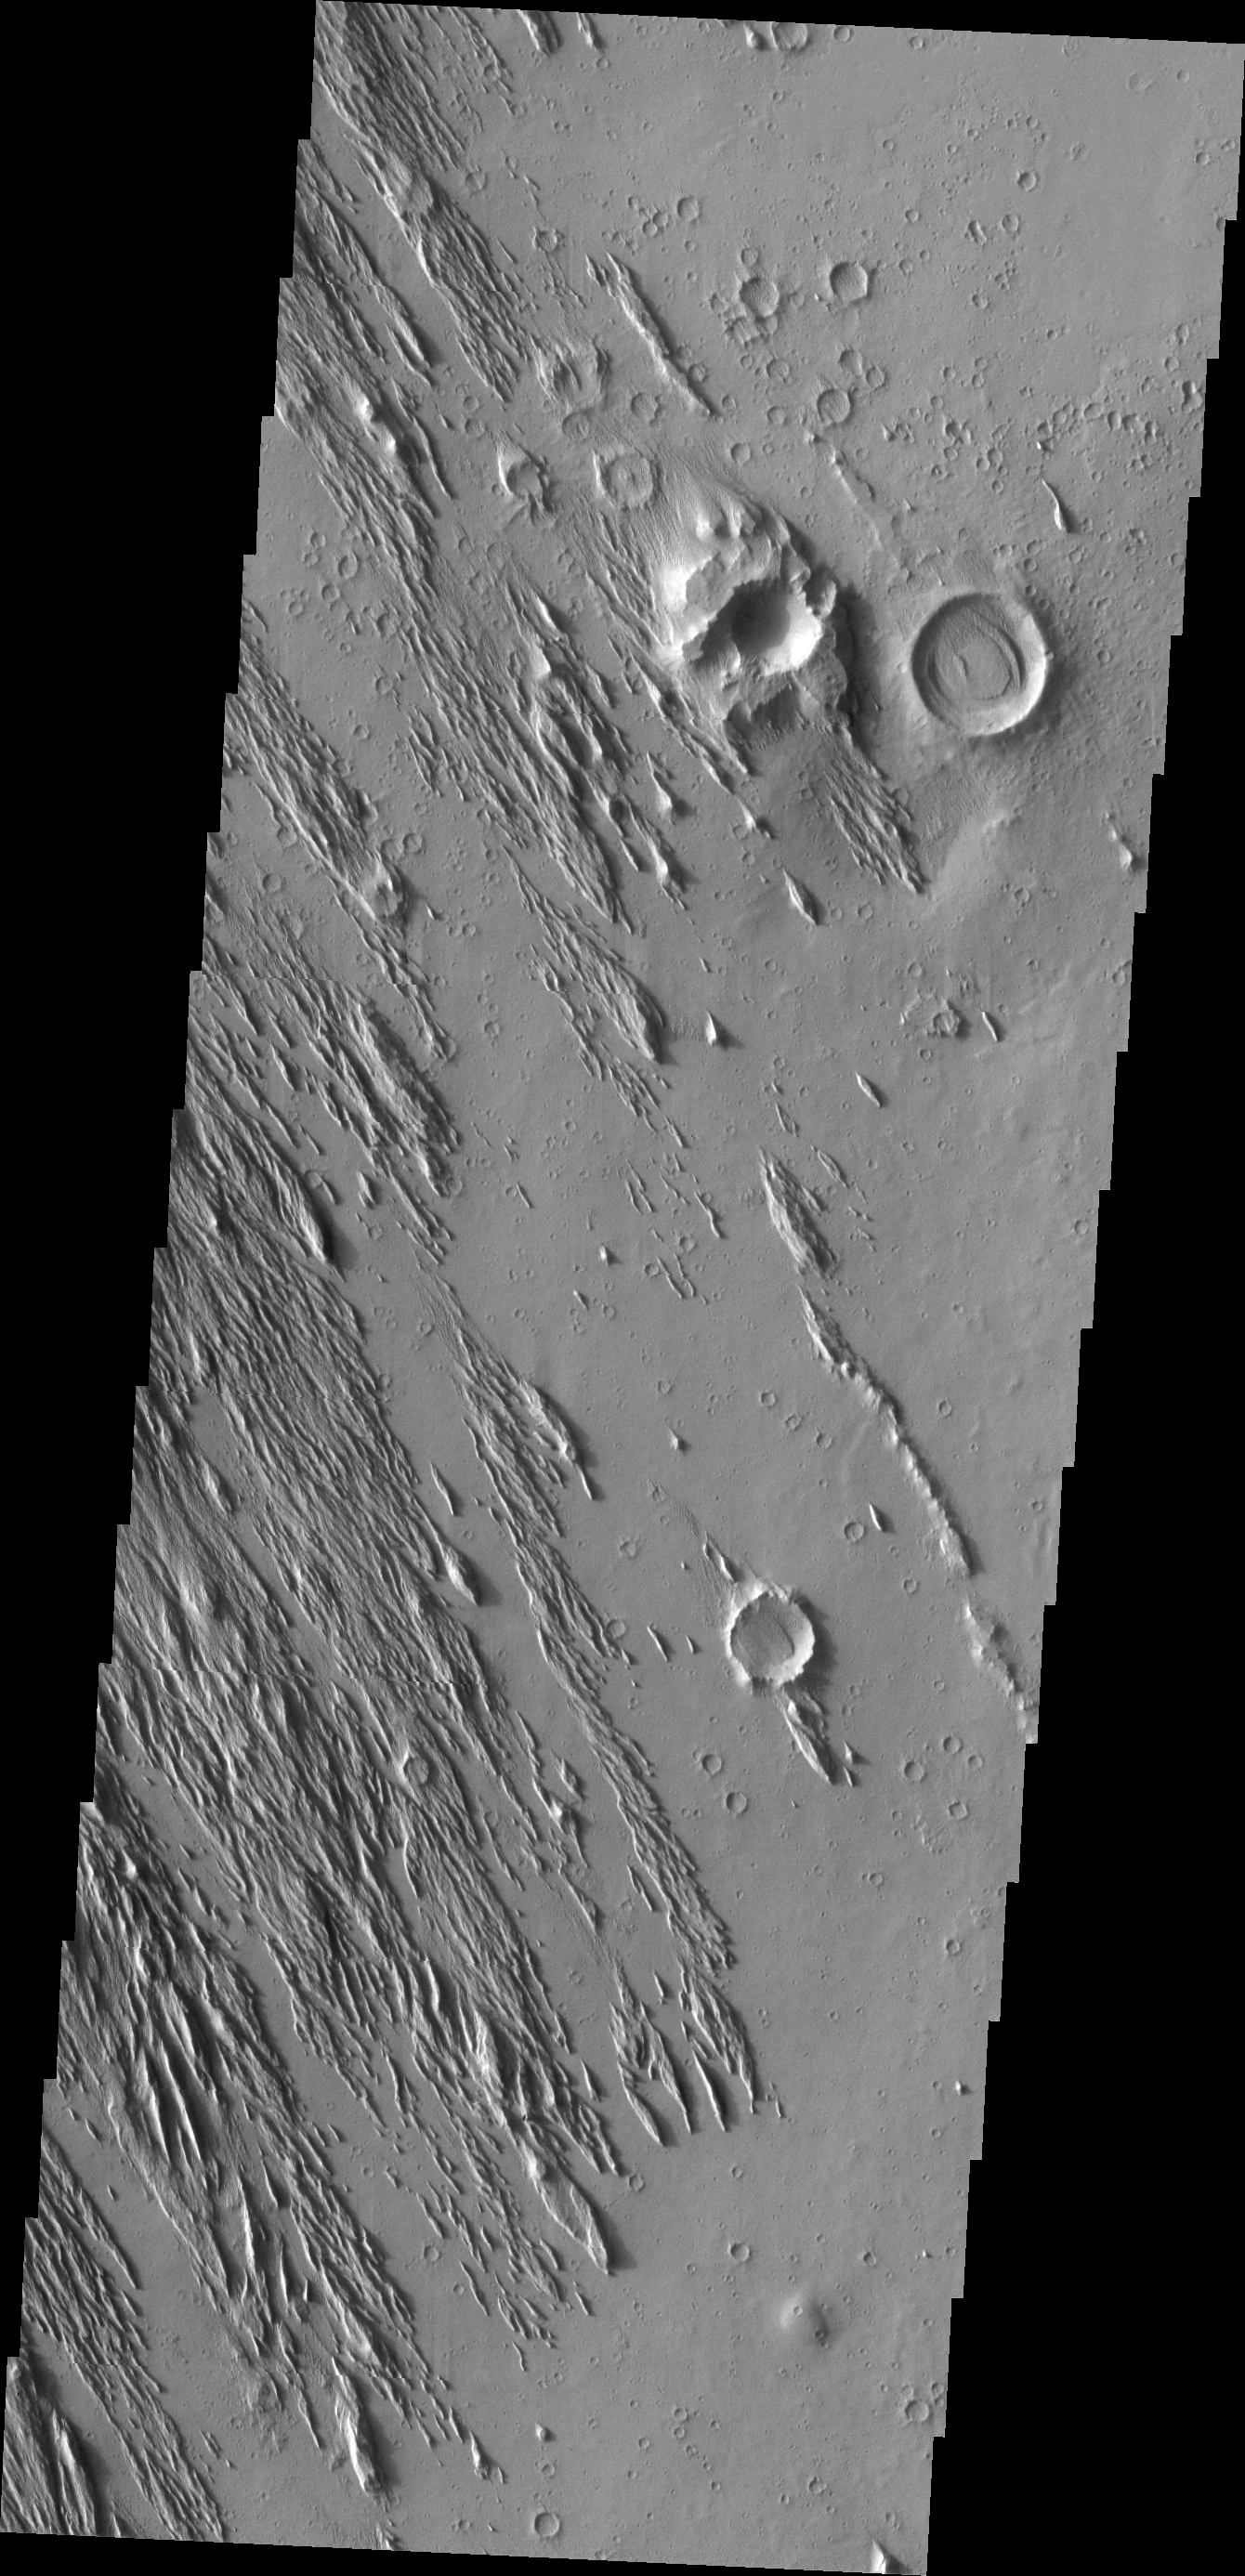

Wind Action

Wind erosion is an active process on Mars today. The Medusa Fossae region has undergone extreme amounts of wind erosion, revealing an older surface below the easily eroded surface material.

Image information: VIS instrument. Latitude 6.9N, Longitude 203.6E. 18 meter/pixel resolution.

Please see the THEMIS Data Citation Note for details on crediting THEMIS images.

Note: this THEMIS visual image has not been radiometrically nor geometrically calibrated for this preliminary release. An empirical correction has been performed to remove instrumental effects. A linear shift has been applied in the cross-track and down-track direction to approximate spacecraft and planetary motion. Fully calibrated and geometrically projected images will be released through the Planetary Data System in accordance with Project policies at a later time.

NASA’s Jet Propulsion Laboratory manages the 2001 Mars Odyssey mission for NASA’s Office of Space Science, Washington, D.C. The Thermal Emission Imaging System (THEMIS) was developed by Arizona State University, Tempe, in collaboration with Raytheon Santa Barbara Remote Sensing. The THEMIS investigation is led by Dr. Philip Christensen at Arizona State University. Lockheed Martin Astronautics, Denver, is the prime contractor for the Odyssey project, and developed and built the orbiter. Mission operations are conducted jointly from Lockheed Martin and from JPL, a division of the California Institute of Technology in Pasadena.

Credit: NASA/JPL/ASU